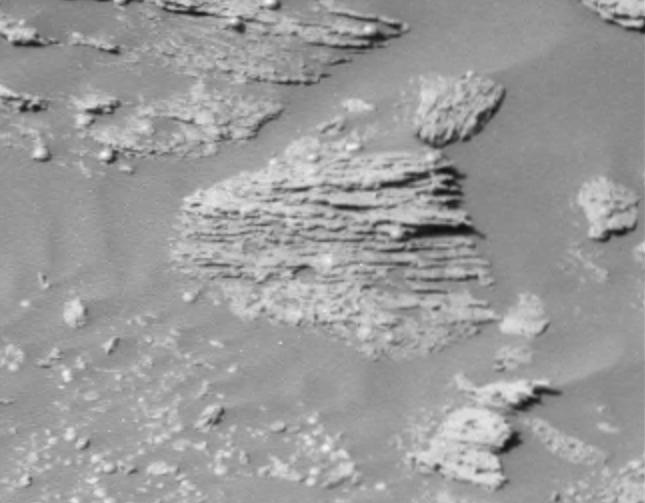

Unparallel Lines Give Unparalleled Clues

Scientists are excited to see new details of layered rocks in Opportunity Ledge. In previous panoramic camera images, geologists saw that some rocks in the outcrop had thin layers, and images sent to Earth on sol 17 (Feb. 10, 2004) now show that the thin layers are not always parallel to each other like lines on notebook paper. Instead, if you look closely at this image from an angle, you will notice that the lines converge and diverge at low angles. These unparallel lines give unparalleled clues that some “moving current” such as volcanic flow, wind, or water formed these rocks. These layers with converging and diverging lines are a significant discovery for scientists who are on route to rigorously test the water hypothesis. The main task for both rovers in coming weeks and months is to explore the areas around their landing sites for evidence in rocks and soils about whether those areas ever had environments that were watery and possibly suitable for sustaining life.

This is a cropped image taken by Opportunity’s panoramic camera on sol 16 (Feb. 9, 2004). JPL, a division of the California Institute of Technology in Pasadena, manages the Mars Exploration Rover project for NASA’s Office of Space Science, Washington, D.C.

Credit: NASA/JPL/Cornell